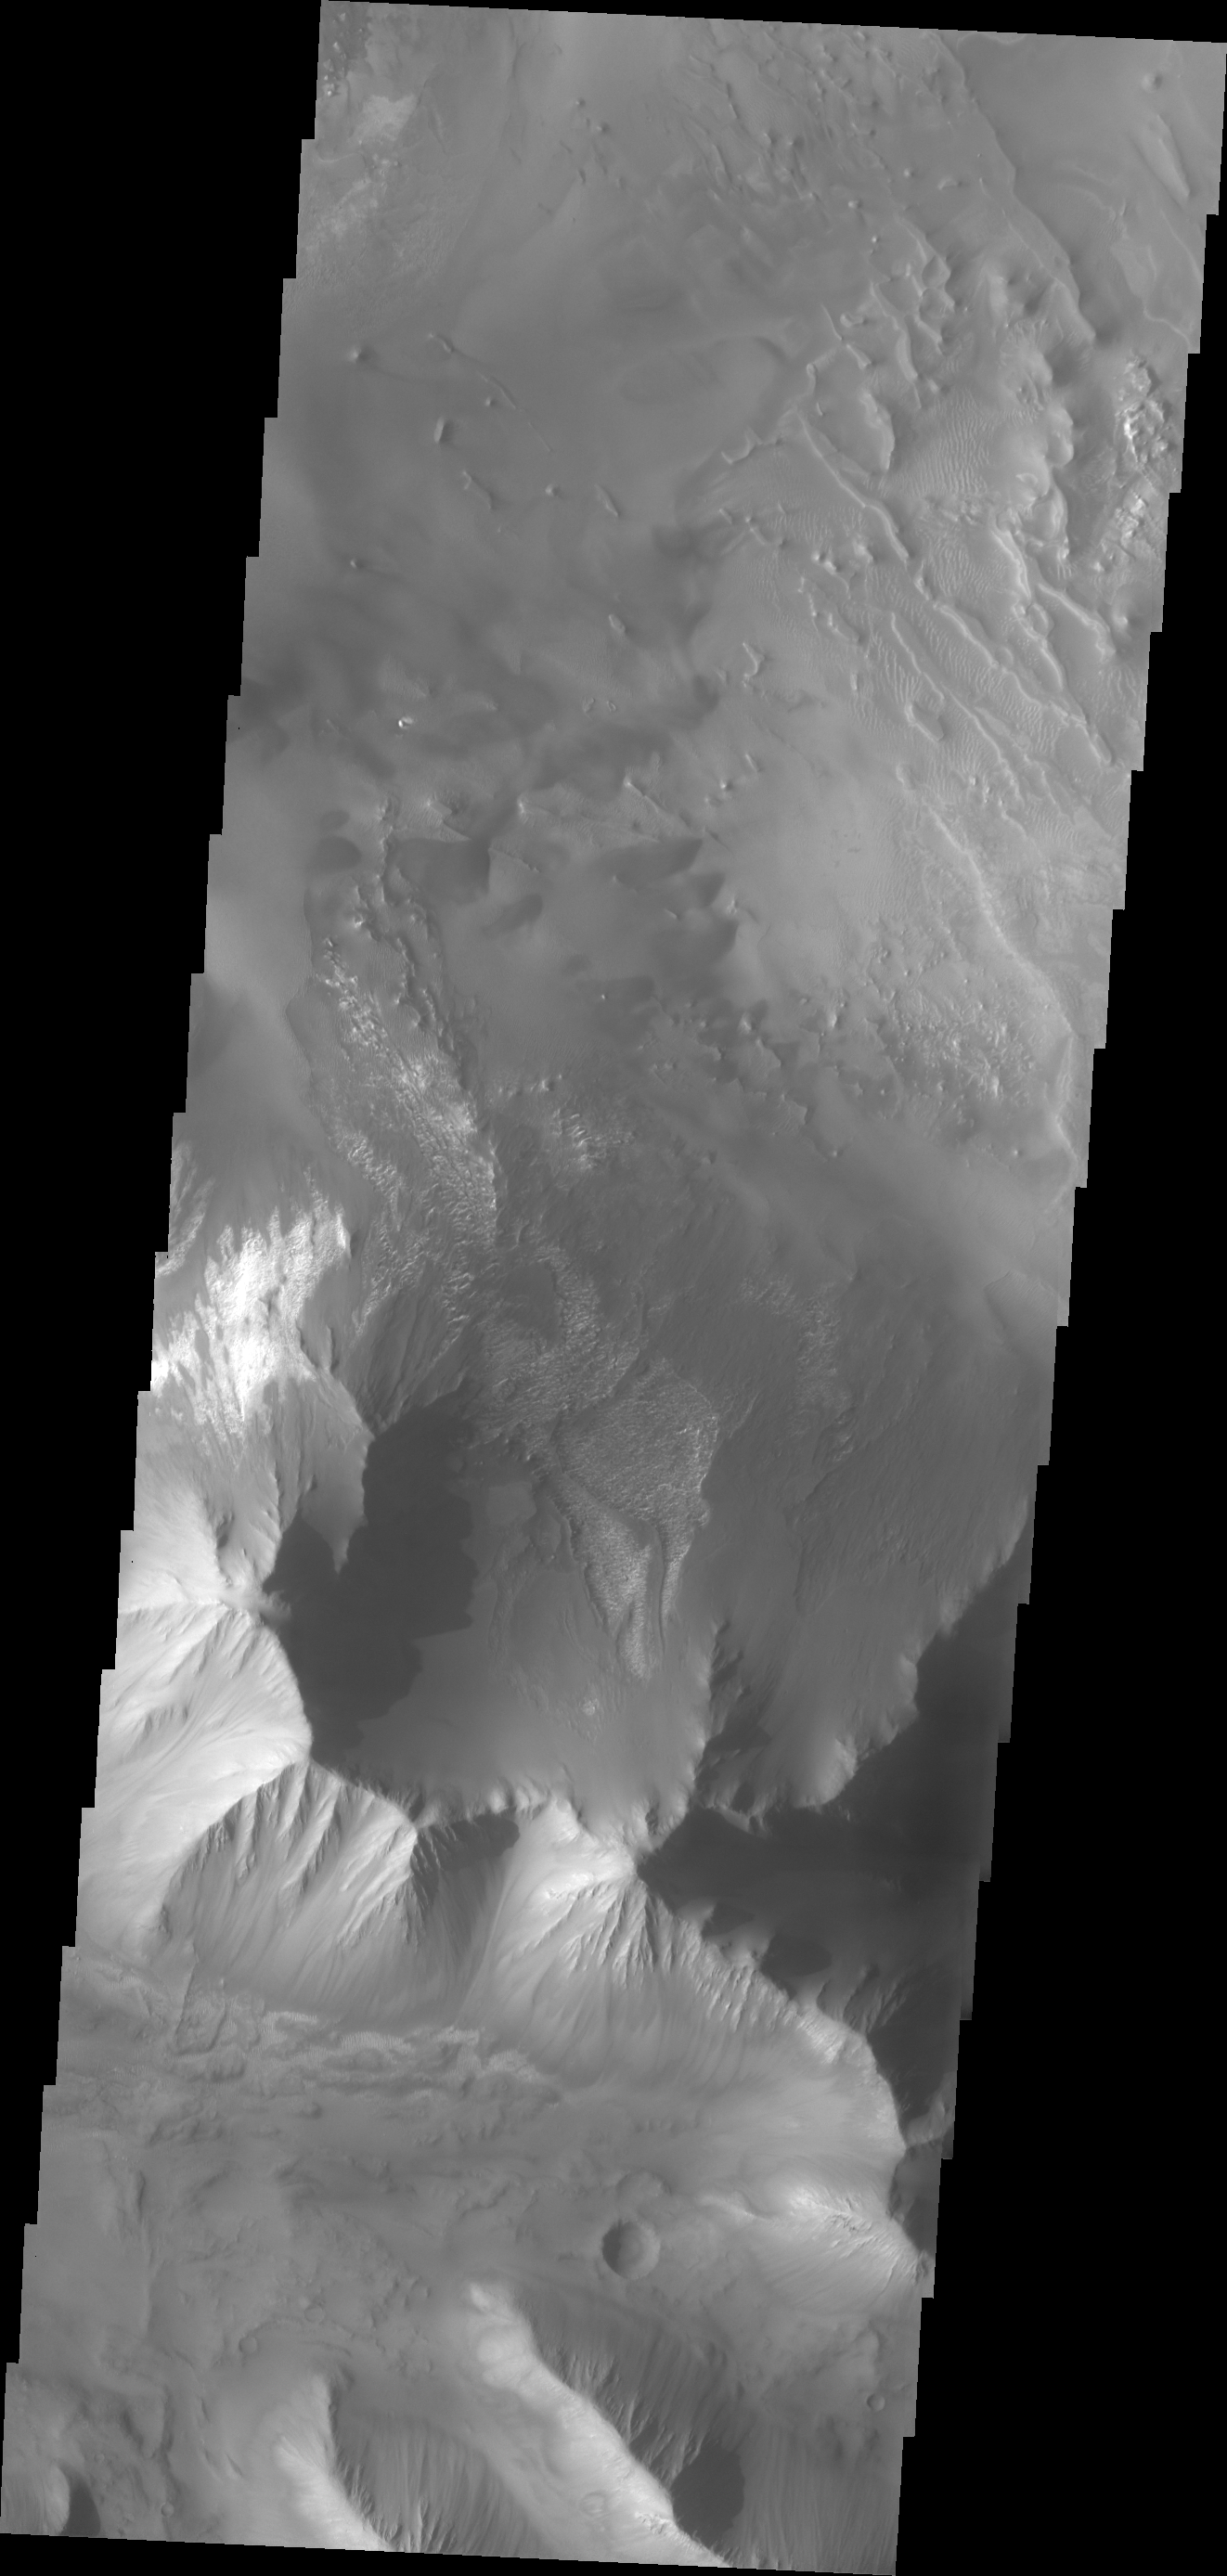

Tithonium Chasma

Today’s VIS image shows a portion of Tithonium Chasma, part of western Valles Marineris.

Credit: NASA/JPL/ASU